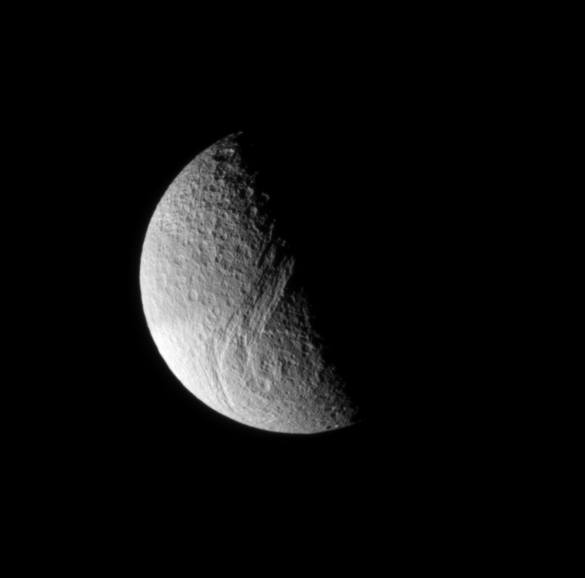

Tethys’ Great Rift

This dazzling view of Tethys shows the tremendous rift called Ithaca Chasma, which is 100 kilometers (60 miles) wide in places, and runs nearly three-fourths of the way around the icy moon. Tethys is 1,060 kilometers (659 miles) across.

Adjacent to the great Chasma is a large multi-ring impact basin with a diameter of about 300 kilometers (185 miles). The inner ring of the basin is about 130 kilometers (80 miles) in diameter. The moon’s heavily cratered face is indicative of an ancient surface.

This view shows principally the Saturn-facing hemisphere of Tethys. The image was taken in visible light with the Cassini spacecraft narrow angle camera on Dec. 15, 2004, at a distance of approximately 560,000 kilometers (348,000 miles) from Tethys and at a Sun-Tethys-spacecraft, or phase, angle of 91 degrees. The image scale is about 3 kilometers (2 miles) per pixel.

The Cassini-Huygens mission is a cooperative project of NASA, the European Space Agency and the Italian Space Agency. The Jet Propulsion Laboratory, a division of the California Institute of Technology in Pasadena, manages the Cassini-Huygens mission for NASA’s Science Mission Directorate, Washington, D.C. The Cassini orbiter and its two onboard cameras were designed, developed and assembled at JPL. The imaging team is based at the Space Science Institute, Boulder, Colo.

Credit: NASA/JPL/Space Science Institute